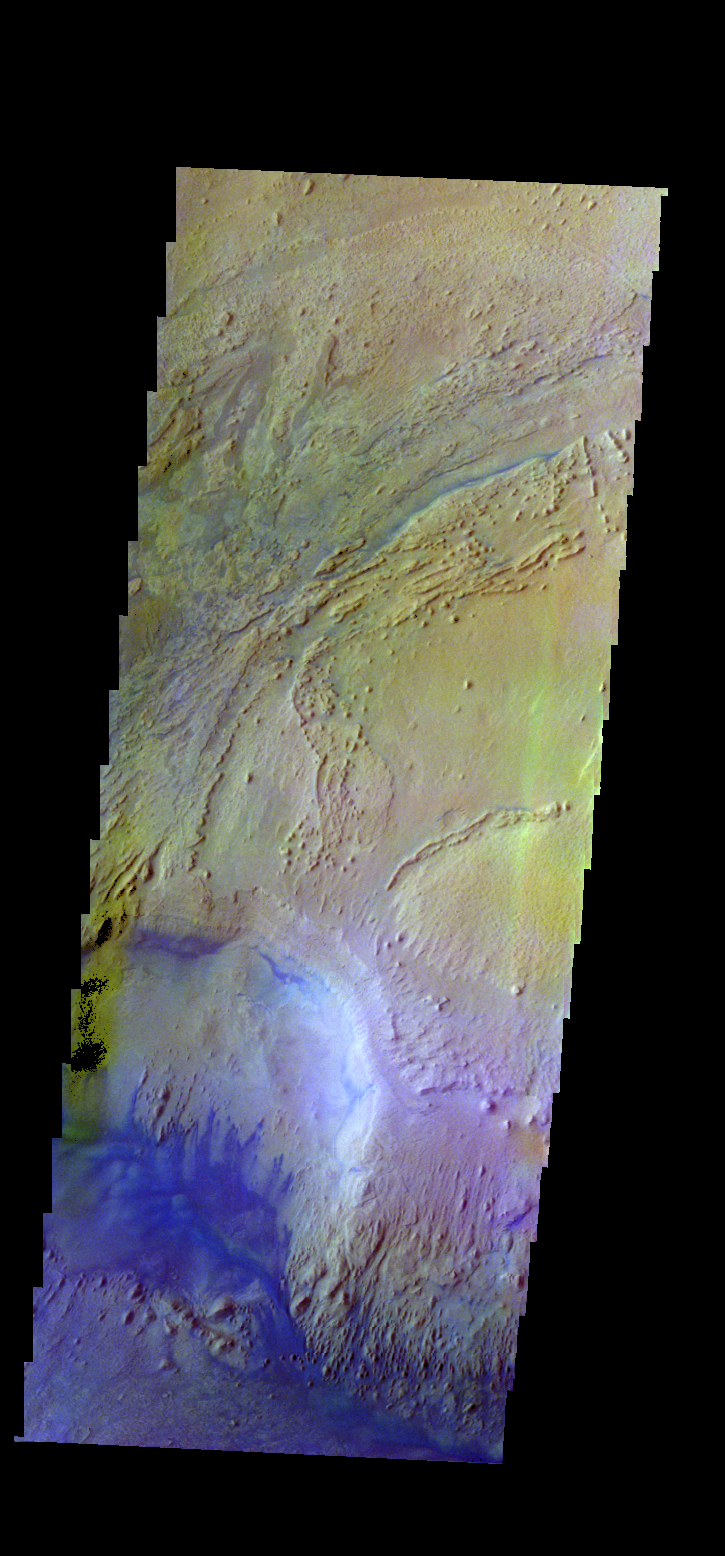

Firsoff Crater – False Color

The THEMIS VIS camera contains 5 filters. The data from different filters can be combined in multiple ways to create a false color image. These false color images may reveal subtle variations of the surface not easily identified in a single band image. Today’s false color image shows part of the interior deposit of Firsoff Crater. The dark blue material is most likely basaltic sand.

Credit: NASA/JPL-Caltech/ASU